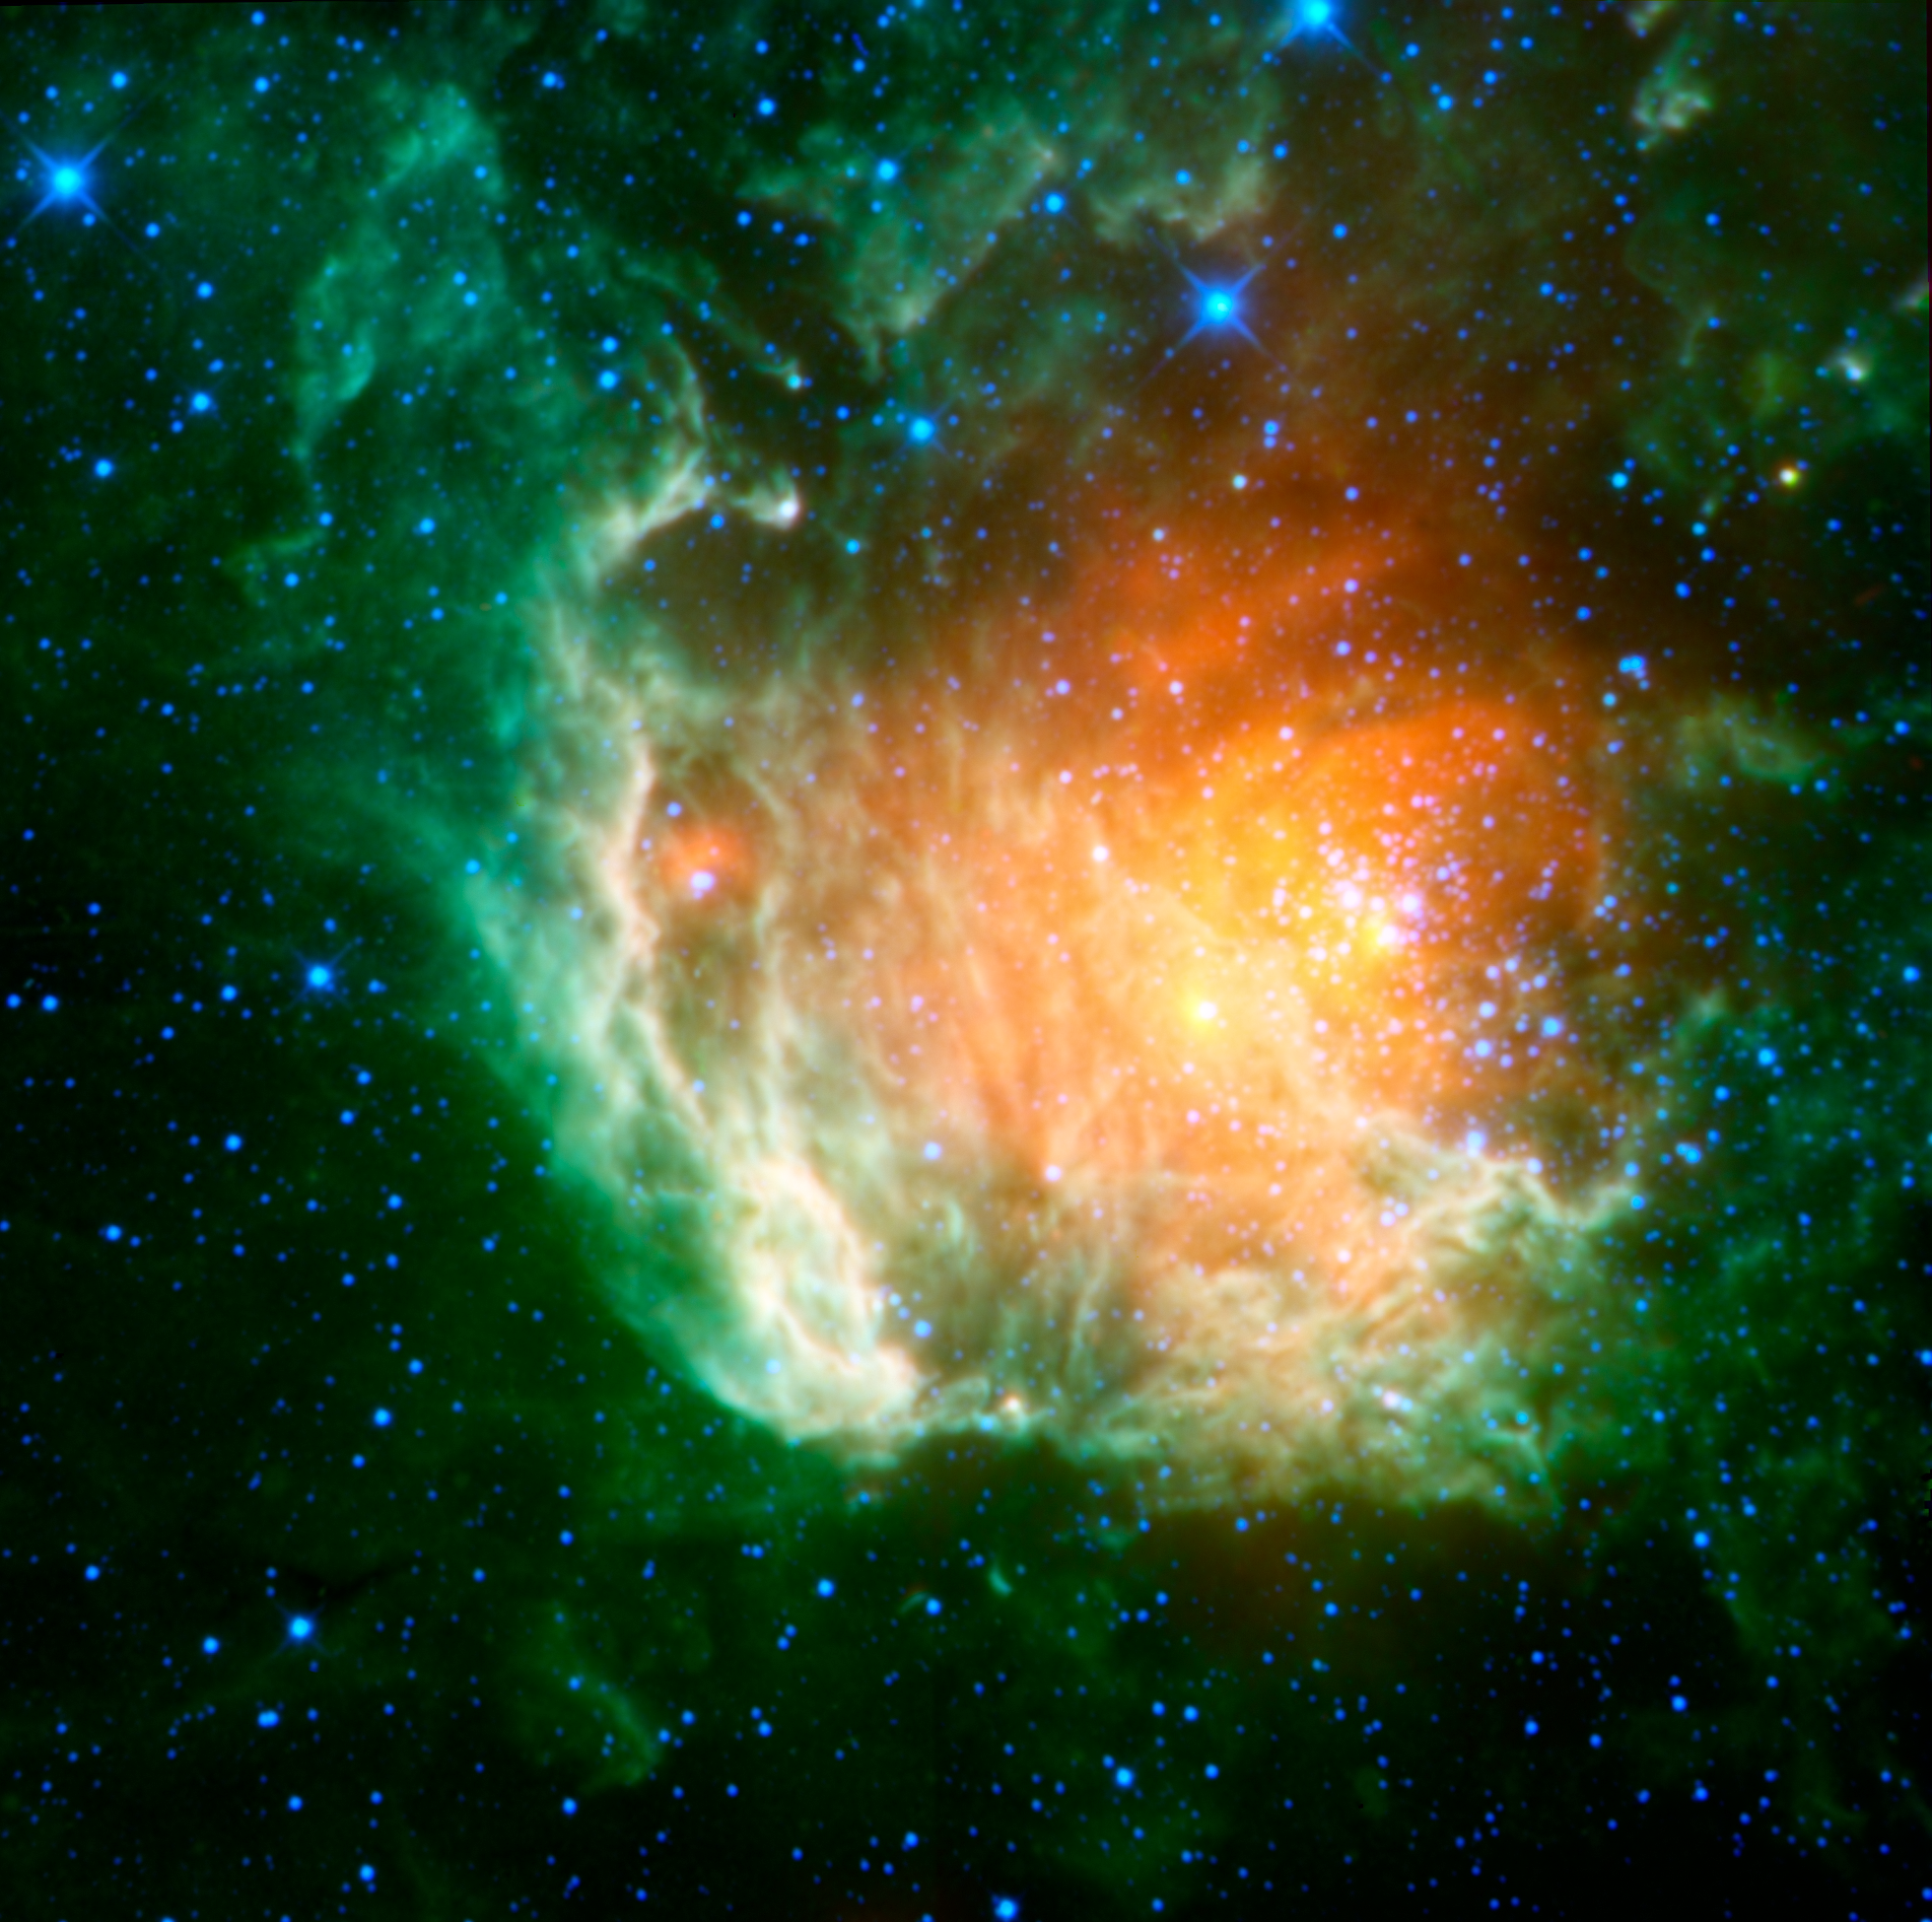

Cosmic Rosebud

A new infrared image from NASA’s Wide-field Infrared Survey Explorer, or WISE, shows a cosmic rosebud blossoming with new stars. The stars, called the Berkeley 59 cluster, are the blue dots to the right of the image center. They are ripening out of the dust cloud from which they formed, and at just a few million years old, are young on stellar time scales.

The rosebud-like red glow surrounding the hot, young stars is warm dust heated by the stars. Green “leafy” nebulosity enfolds the cluster, showing the edges of the dense, dusty cloud. This green material is from heated polycyclic aromatic hydrocarbons, molecules that can be found on Earth in barbecue pits, exhaust pipes and other places where combustion has occurred.

Red sources within the green nebula indicate a second generation of stars forming at the surface of the natal cloud, possibly as a consequence of heating and compression from the younger stars. A supernova remnant associated with this region, called NGC 7822, indicates that a massive star has already exploded, blowing the cloud open in a “champagne flow” and leaving behind this floral remnant. Blue dots sprinkled throughout are foreground stars in our Milky Way galaxy.

Berkeley 59 and NGC 7822 are located in the constellation of Cepheus at a distance of about 3,300 light-years from Earth.

Infrared light is color coded in this picture as follows: blue shows 3.4-micron light; cyan, 4.6-micron light; green, 12-micron light; and red, 22-micron light.

NASA’s Jet Propulsion Laboratory, Pasadena, Calif., manages the Wide-field Infrared Survey Explorer for NASA’s Science Mission Directorate, Washington. The mission’s principal investigator, Edward Wright, is at UCLA. The mission was competitively selected under NASA’s Explorers Program managed by the Goddard Space Flight Center, Greenbelt, Md. The science instrument was built by the Space Dynamics Laboratory, Logan, Utah, and the spacecraft was built by Ball Aerospace & Technologies Corp., Boulder, Colo. Science operations and data processing take place at the Infrared Processing and Analysis Center at the California Institute of Technology in Pasadena. Caltech manages JPL for NASA.

Credit: NASA/JPL-Caltech/UCLA